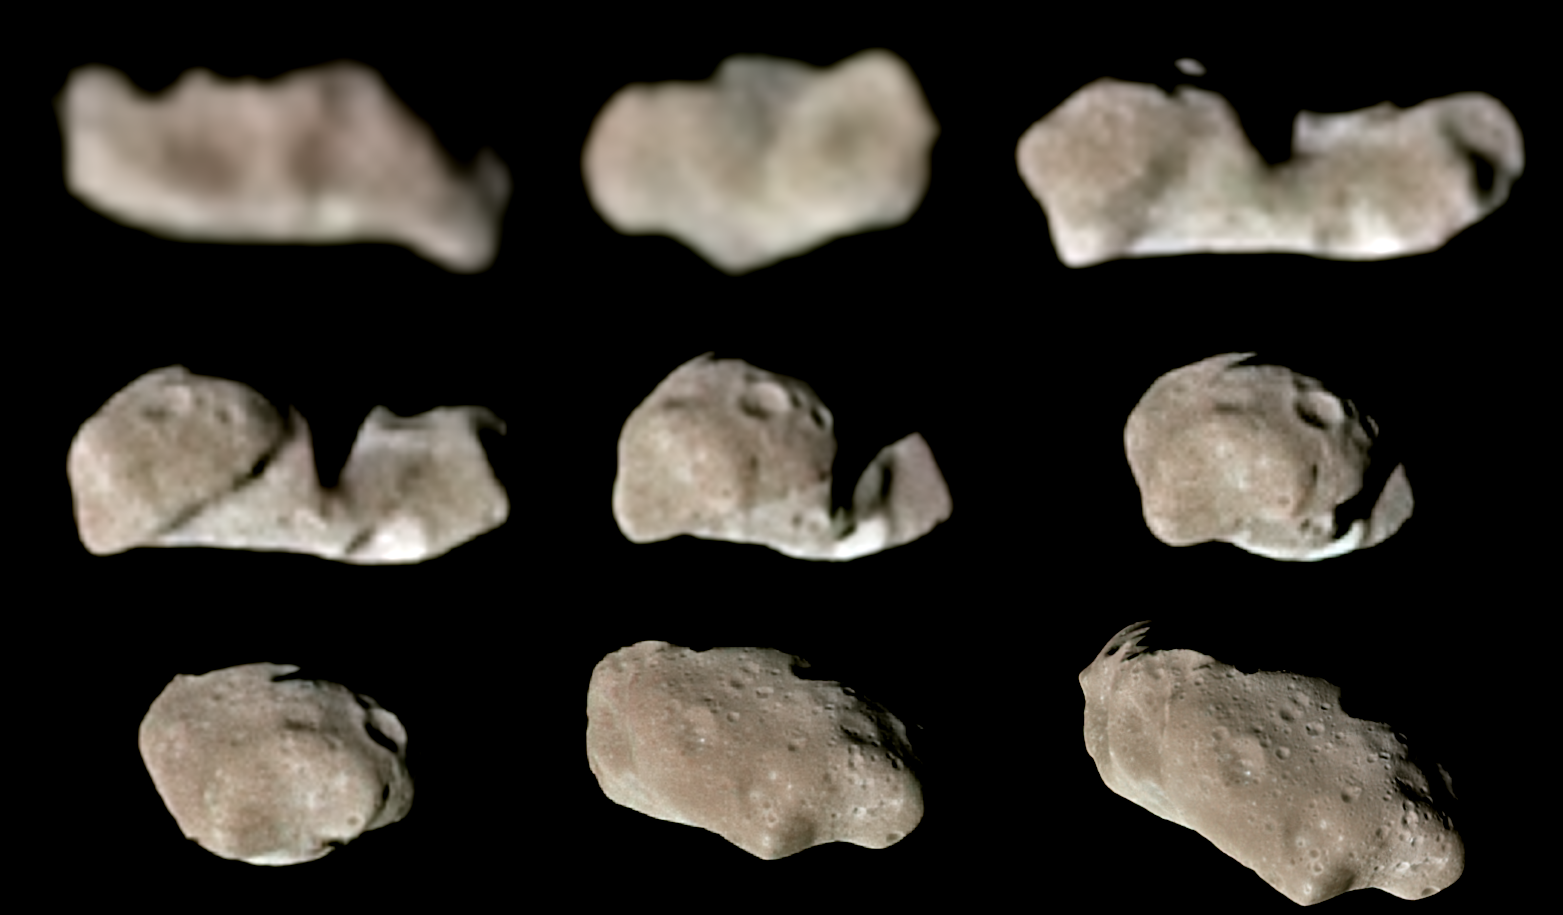

Nine Galileo Views in Natural Color of Main-Belt Asteroid Ida

This set of color images of asteroid 243 Ida was taken by the imaging system on the Galileo spacecraft as it approached and raced past the asteroid on August 28, 1993. These images were taken through the 4100-angstrom (violet), 7560-angstrom (infrared) and 9680- angstrom (infrared) filters and have been processed to show Ida as it would appear to the eye in approximately natural color. The stark shadows portray Ida’s irregular shape, which changes its silhouetted outline when seen from different angles. More subtle shadings reveal surface topography (such as craters) and differences in the physical state and composition of the soil (“regolith”). Analysis of the images show that Ida is 58 kilometers long and 23 kilometers wide (36 x 14 miles). Ida is the first asteroid discovered to have a natural satellite, Dactyl (not shown here). Both Ida and Dactyl are heavily cratered by impacts with smaller asteroids and comets, including some of the same populations of small objects that bombard Earth. These data, combined with reflectance spectra from Galileo’s near-infrared mapping spectrometer, may allow scientists to determine whether Ida is a relatively unaltered primitive object made of material condensed from the primordial Solar Nebula at the origin of the Solar System or whether it has been altered by strong heating–evidence interpreted so far suggests that Ida is a piece of a larger object that has been severely heated. Whereas heating and melting of large planets is well understood, the cause of heating of small asteroids is more enigmatic–it may have involved exotic processes that occurred only for a short time after the birth of the Sun and its planets.

Credit: NASA/JPL/USGS